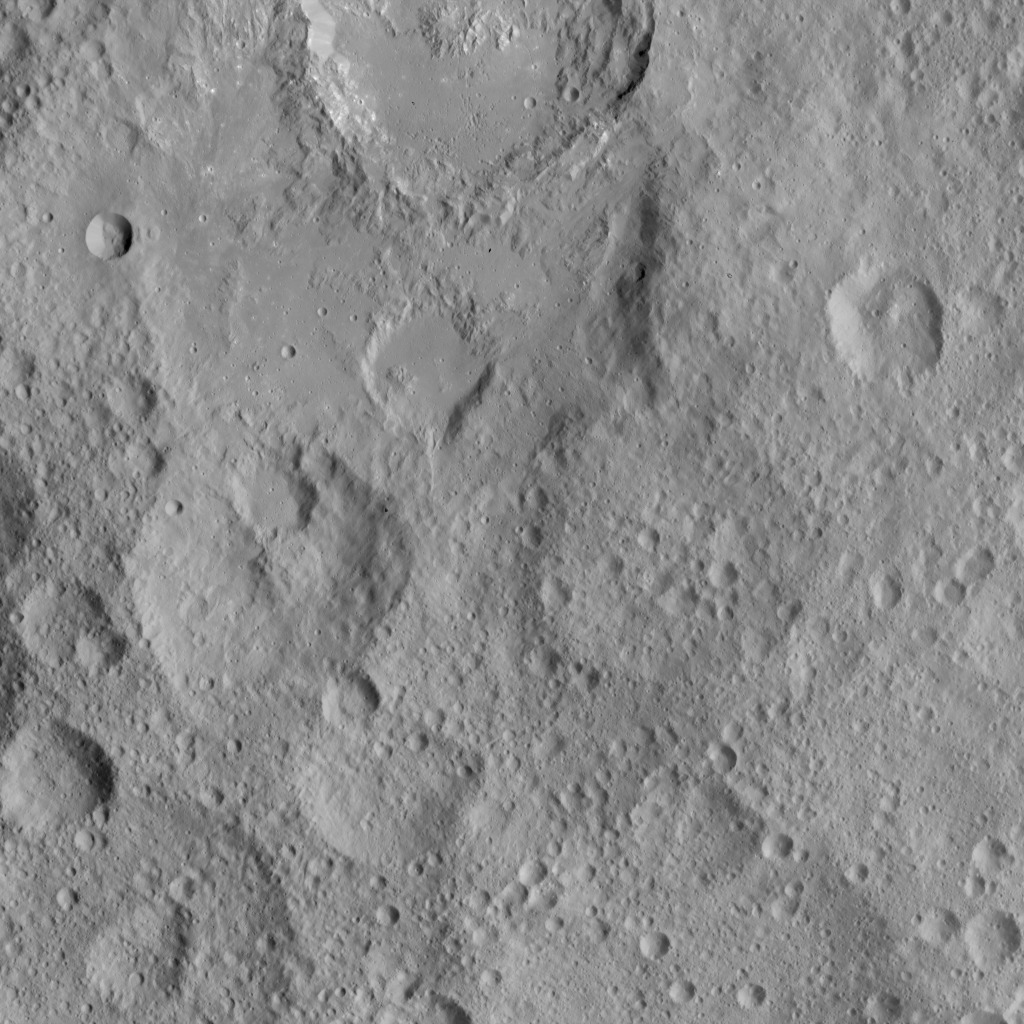

Dawn HAMO Image 64

This view shows cratered terrain in the northern hemisphere of Ceres. Ikapati crater is partially cut off at the top of the scene. It appears to have flat plains in its interior that were filled by flows, and it is surrounded by smooth material and ejecta from the crater’s interior. On the crater floor are clusters of small pits, some surrounded by bright material.

Dawn took this image on Oct. 6, 2015, from an altitude of 915 miles (1,470 kilometers). It has a resolution of 450 feet (140 meters) per pixel.

The image is located at 36 degrees north latitude, 43 degrees east longitude.

Dawn’s mission is managed by JPL for NASA’s Science Mission Directorate in Washington. Dawn is a project of the directorate’s Discovery Program, managed by NASA’s Marshall Space Flight Center in Huntsville, Alabama. UCLA is responsible for overall Dawn mission science. Orbital ATK, Inc., in Dulles, Virginia, designed and built the spacecraft. The German Aerospace Center, the Max Planck Institute for Solar System Research, the Italian Space Agency and the Italian National Astrophysical Institute are international partners on the mission team.

Credit: NASA/JPL-Caltech/UCLA/MPS/DLR/IDA